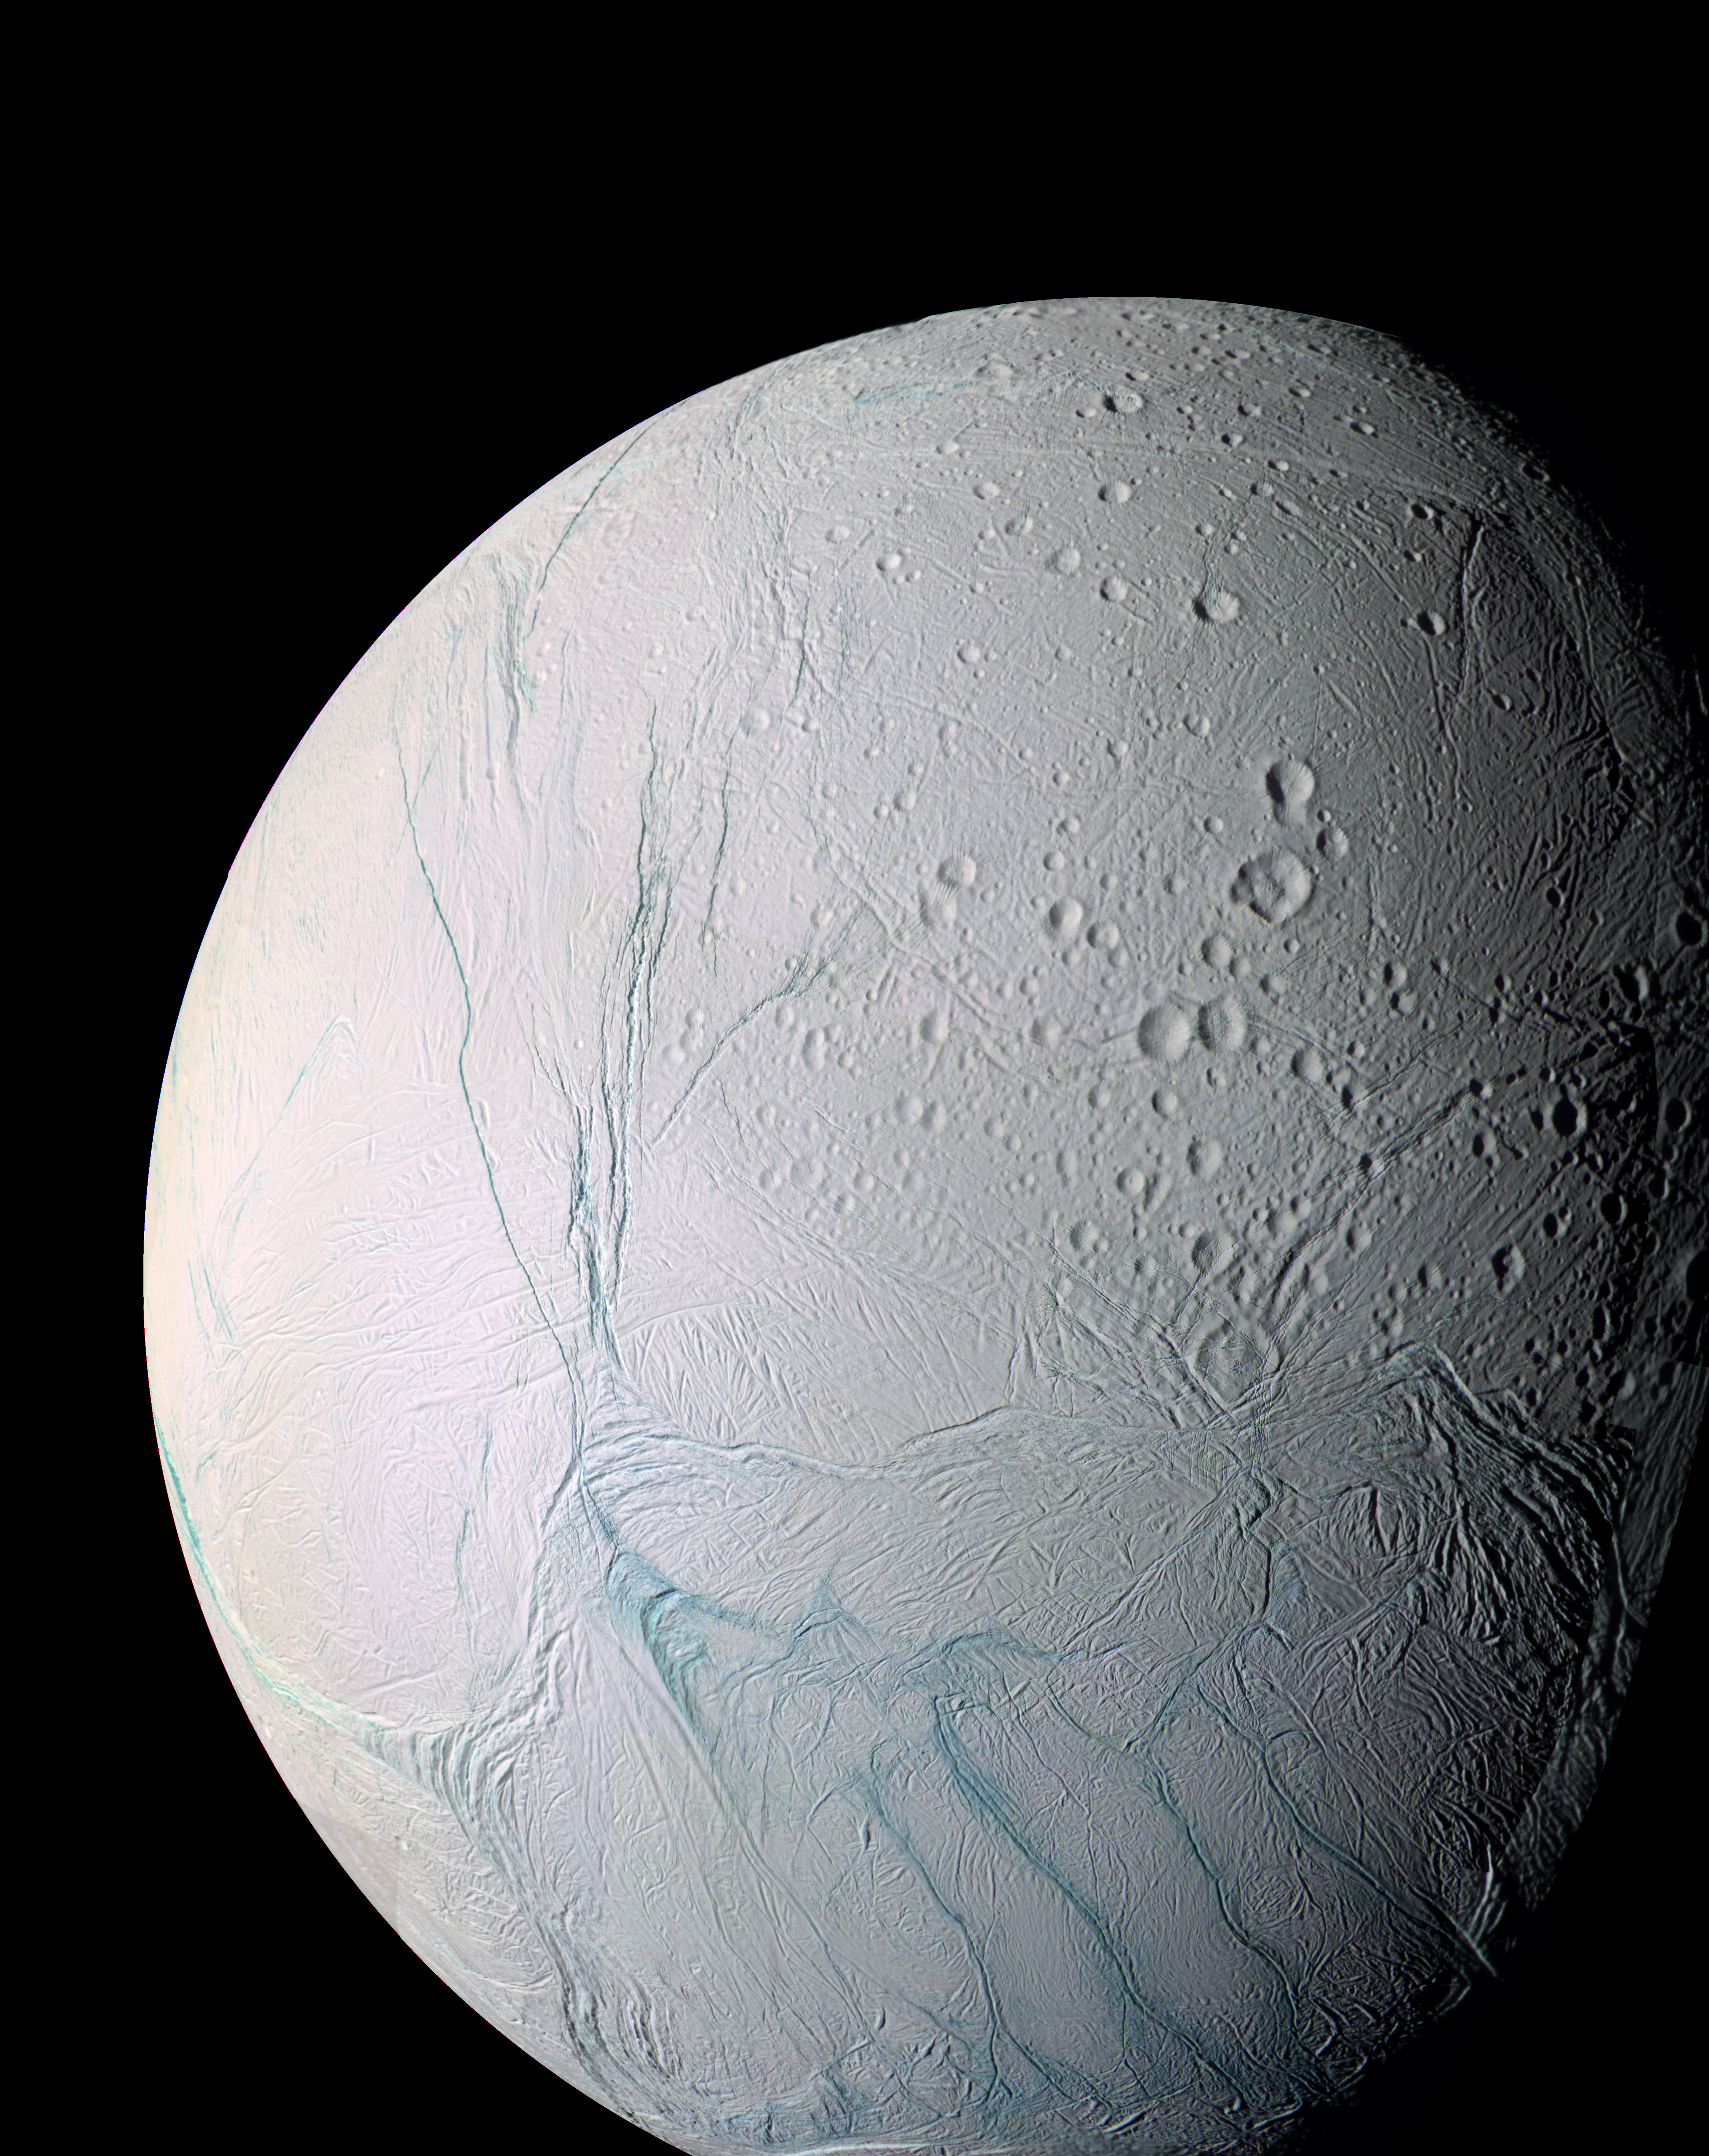

Enceladus the Storyteller

A masterpiece of deep time and wrenching gravity, the tortured surface of Saturn’s moon Enceladus and its fascinating ongoing geologic activity tell the story of the ancient and present struggles of one tiny world. This is a story that is recounted by imaging scientists in a paper published in the journal Science on March 10, 2006.

The enhanced color view of Enceladus seen here is largely of the southern hemisphere and includes the south polar terrain at the bottom of the image.

Ancient craters remain somewhat pristine in some locales, but have clearly relaxed in others. Northward-trending fractures, likely caused by a change in the moon’s rate of rotation and the consequent flattening of the moon’s shape, rip across the southern hemisphere. The south polar terrain is marked by a striking set of `blue’ fractures and encircled by a conspicuous and continuous chain of folds and ridges, testament to the forces within Enceladus that have yet to be silenced.

The mosaic was created from 21 false-color frames taken during the Cassini spacecraft’s close approaches to Enceladus on March 9 and July 14, 2005. Images taken using filters sensitive to ultraviolet, visible and infrared light (spanning wavelengths from 338 to 930 nanometers) were combined to create the individual frames.

The mosaic is an orthographic projection centered at 46.8 degrees south latitude, 188 degrees west longitude, and has an image scale of 67 meters (220 feet) per pixel. The original images ranged in resolution from 67 meters per pixel to 350 meters (1,150 feet) per pixel and were taken at distances ranging from 11,100 to 61,300 kilometers (6,900 to miles) from Enceladus.

The Cassini-Huygens mission is a cooperative project of NASA, the European Space Agency and the Italian Space Agency. The Jet Propulsion Laboratory, a division of the California Institute of Technology in Pasadena, manages the mission for NASA’s Science Mission Directorate, Washington, D.C. The Cassini orbiter and its two onboard cameras were designed, developed and assembled at JPL. The imaging operations center is based at the Space Science Institute in Boulder, Colo.

Credit: NASA/JPL/Space Science Institute